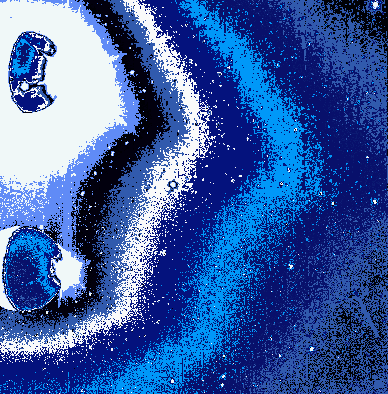

Io’s Sodium Cloud (Clear Filter and Green-Yellow Filter with Intensity Contours)

This picture contains two images of Jupiter’s moon Io and its surrounding sky. The original frame was exposed twice, once through a clear filter and once through a green-yellow filter. The camera pointed in slightly different directions for the two exposures, placing a clear filter image of Io in the top half of the frame, and a green-yellow filter image of Io in the bottom half of the frame. This picture shows the entire original frame with the addition of intensity contours and false color. East is to the right.

Most of Io’s visible surface is in shadow, though part of a white crescent can be seen on its western side. This crescent is being illuminated mostly by “Jupitershine” (i.e., sunlight reflected off Jupiter). Near Io’s eastern equatorial edge is a burst of white light which shows up best in the lower image. This sunlight being scattered by the plume of the volcano Prometheus. Prometheus lies just beyond the visible edge of the moon on Io’s far side. Its plume extends about 100 kilometers above the surface, and is being hit by sunlight just a little east of Io’s eastern edge.

The sky is full of diffuse light, some of which is scattered light from Prometheus’ plume and Io’s lit crescent (particularly in the half of the frame dominated by the clear filter). However, much of the diffuse emission comes from Io’s Sodium Cloud: sodium atoms within Io’s extensive material halo are scattering sunlight into both the clear and green-yellow filters at a wavelength of about 589 nanometers.

The intensity contours help to illustrate that: (i) significant diffuse emission is present all the way to the eastern edge of the frame (indeed, the Sodium Cloud is known to extend far beyond that edge); (ii) the diffuse emission exhibits a directional feature at about four o’clock relative to Io’s center (similar features have been seen in the Sodium Cloud at greater distances from Io).

The upper image of Io exhibits a roundish white spot in the bottom half of Io’s shadowed side. This corresponds to thermal emission from the volcano Pele. The lower image bears a much smaller trace of this emission because the clear filter is far more sensitive than the green-yellow filter to those relatively long wavelengths where thermal emission is strongest.

This image was taken at 5 hours 30 minutes Universal Time on Nov. 9, 1996 by the solid state imaging (CCD) system aboard NASA’s Galileo spacecraft. Galileo was then in Jupiter’s shadow, and located about 2.3 million kilometers (about 32 Jovian radii) from both Jupiter and Io.

The Jet Propulsion Laboratory, Pasadena, CA, manages the mission for NASA’s Office of Space Science, Washington D.C.

Credit: NASA/JPL